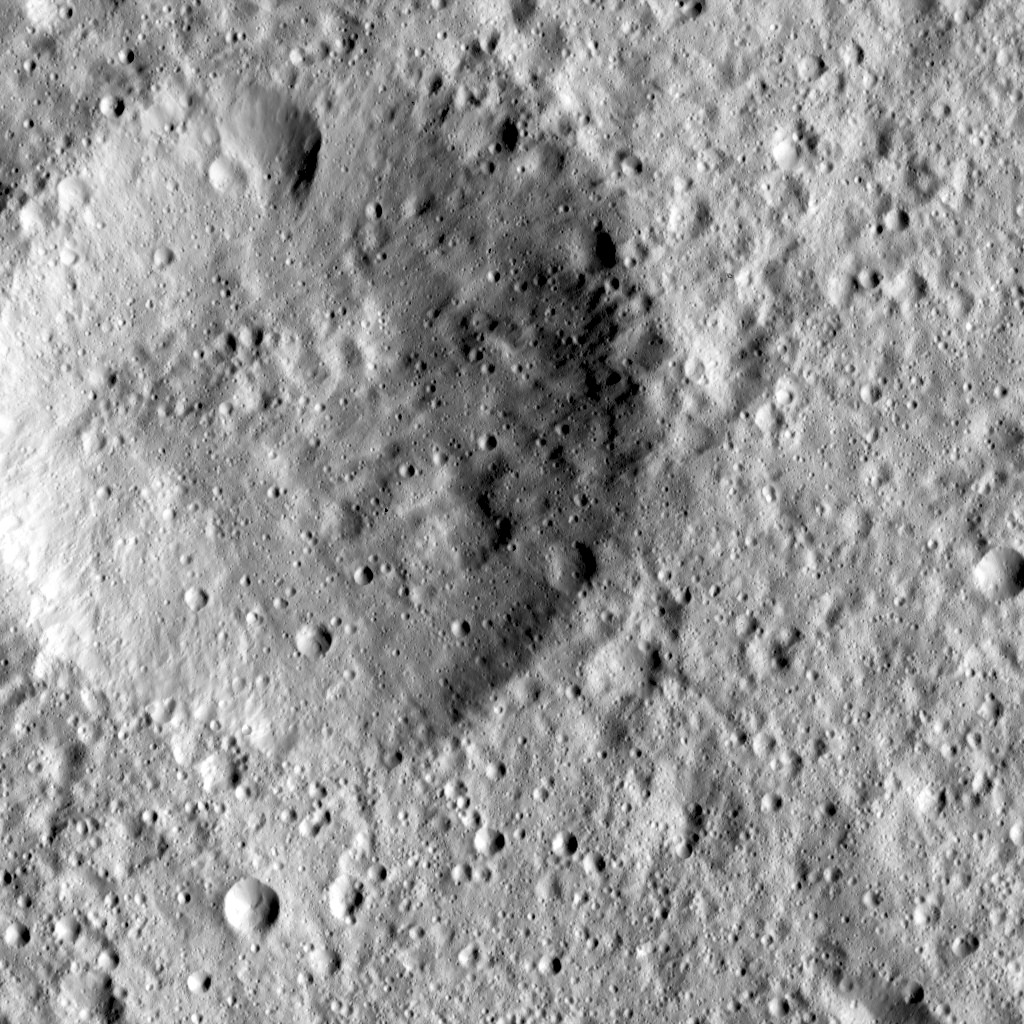

Dawn LAMO Image 47

This image, taken by NASA’s Dawn spacecraft, shows cratered terrain in the northern hemisphere of Ceres. The large crater in the scene appears quite ancient, with its features smoothed and rounded by subsequent impacts and the slow infall of debris from other craters.

Dawn obtained this image on Jan. 25, 2016, from its low-altitude mapping orbit, at a distance of about 240 miles (385 kilometers) from the surface. The image resolution is 120 feet (35 meters) per pixel.

Dawn’s mission is managed by JPL for NASA’s Science Mission Directorate in Washington. Dawn is a project of the directorate’s Discovery Program, managed by NASA’s Marshall Space Flight Center in Huntsville, Alabama. UCLA is responsible for overall Dawn mission science. Orbital ATK, Inc., in Dulles, Virginia, designed and built the spacecraft. The German Aerospace Center, the Max Planck Institute for Solar System Research, the Italian Space Agency and the Italian National Astrophysical Institute are international partners on the mission team.

Credit: NASA/JPL-Caltech/UCLA/MPS/DLR/IDA